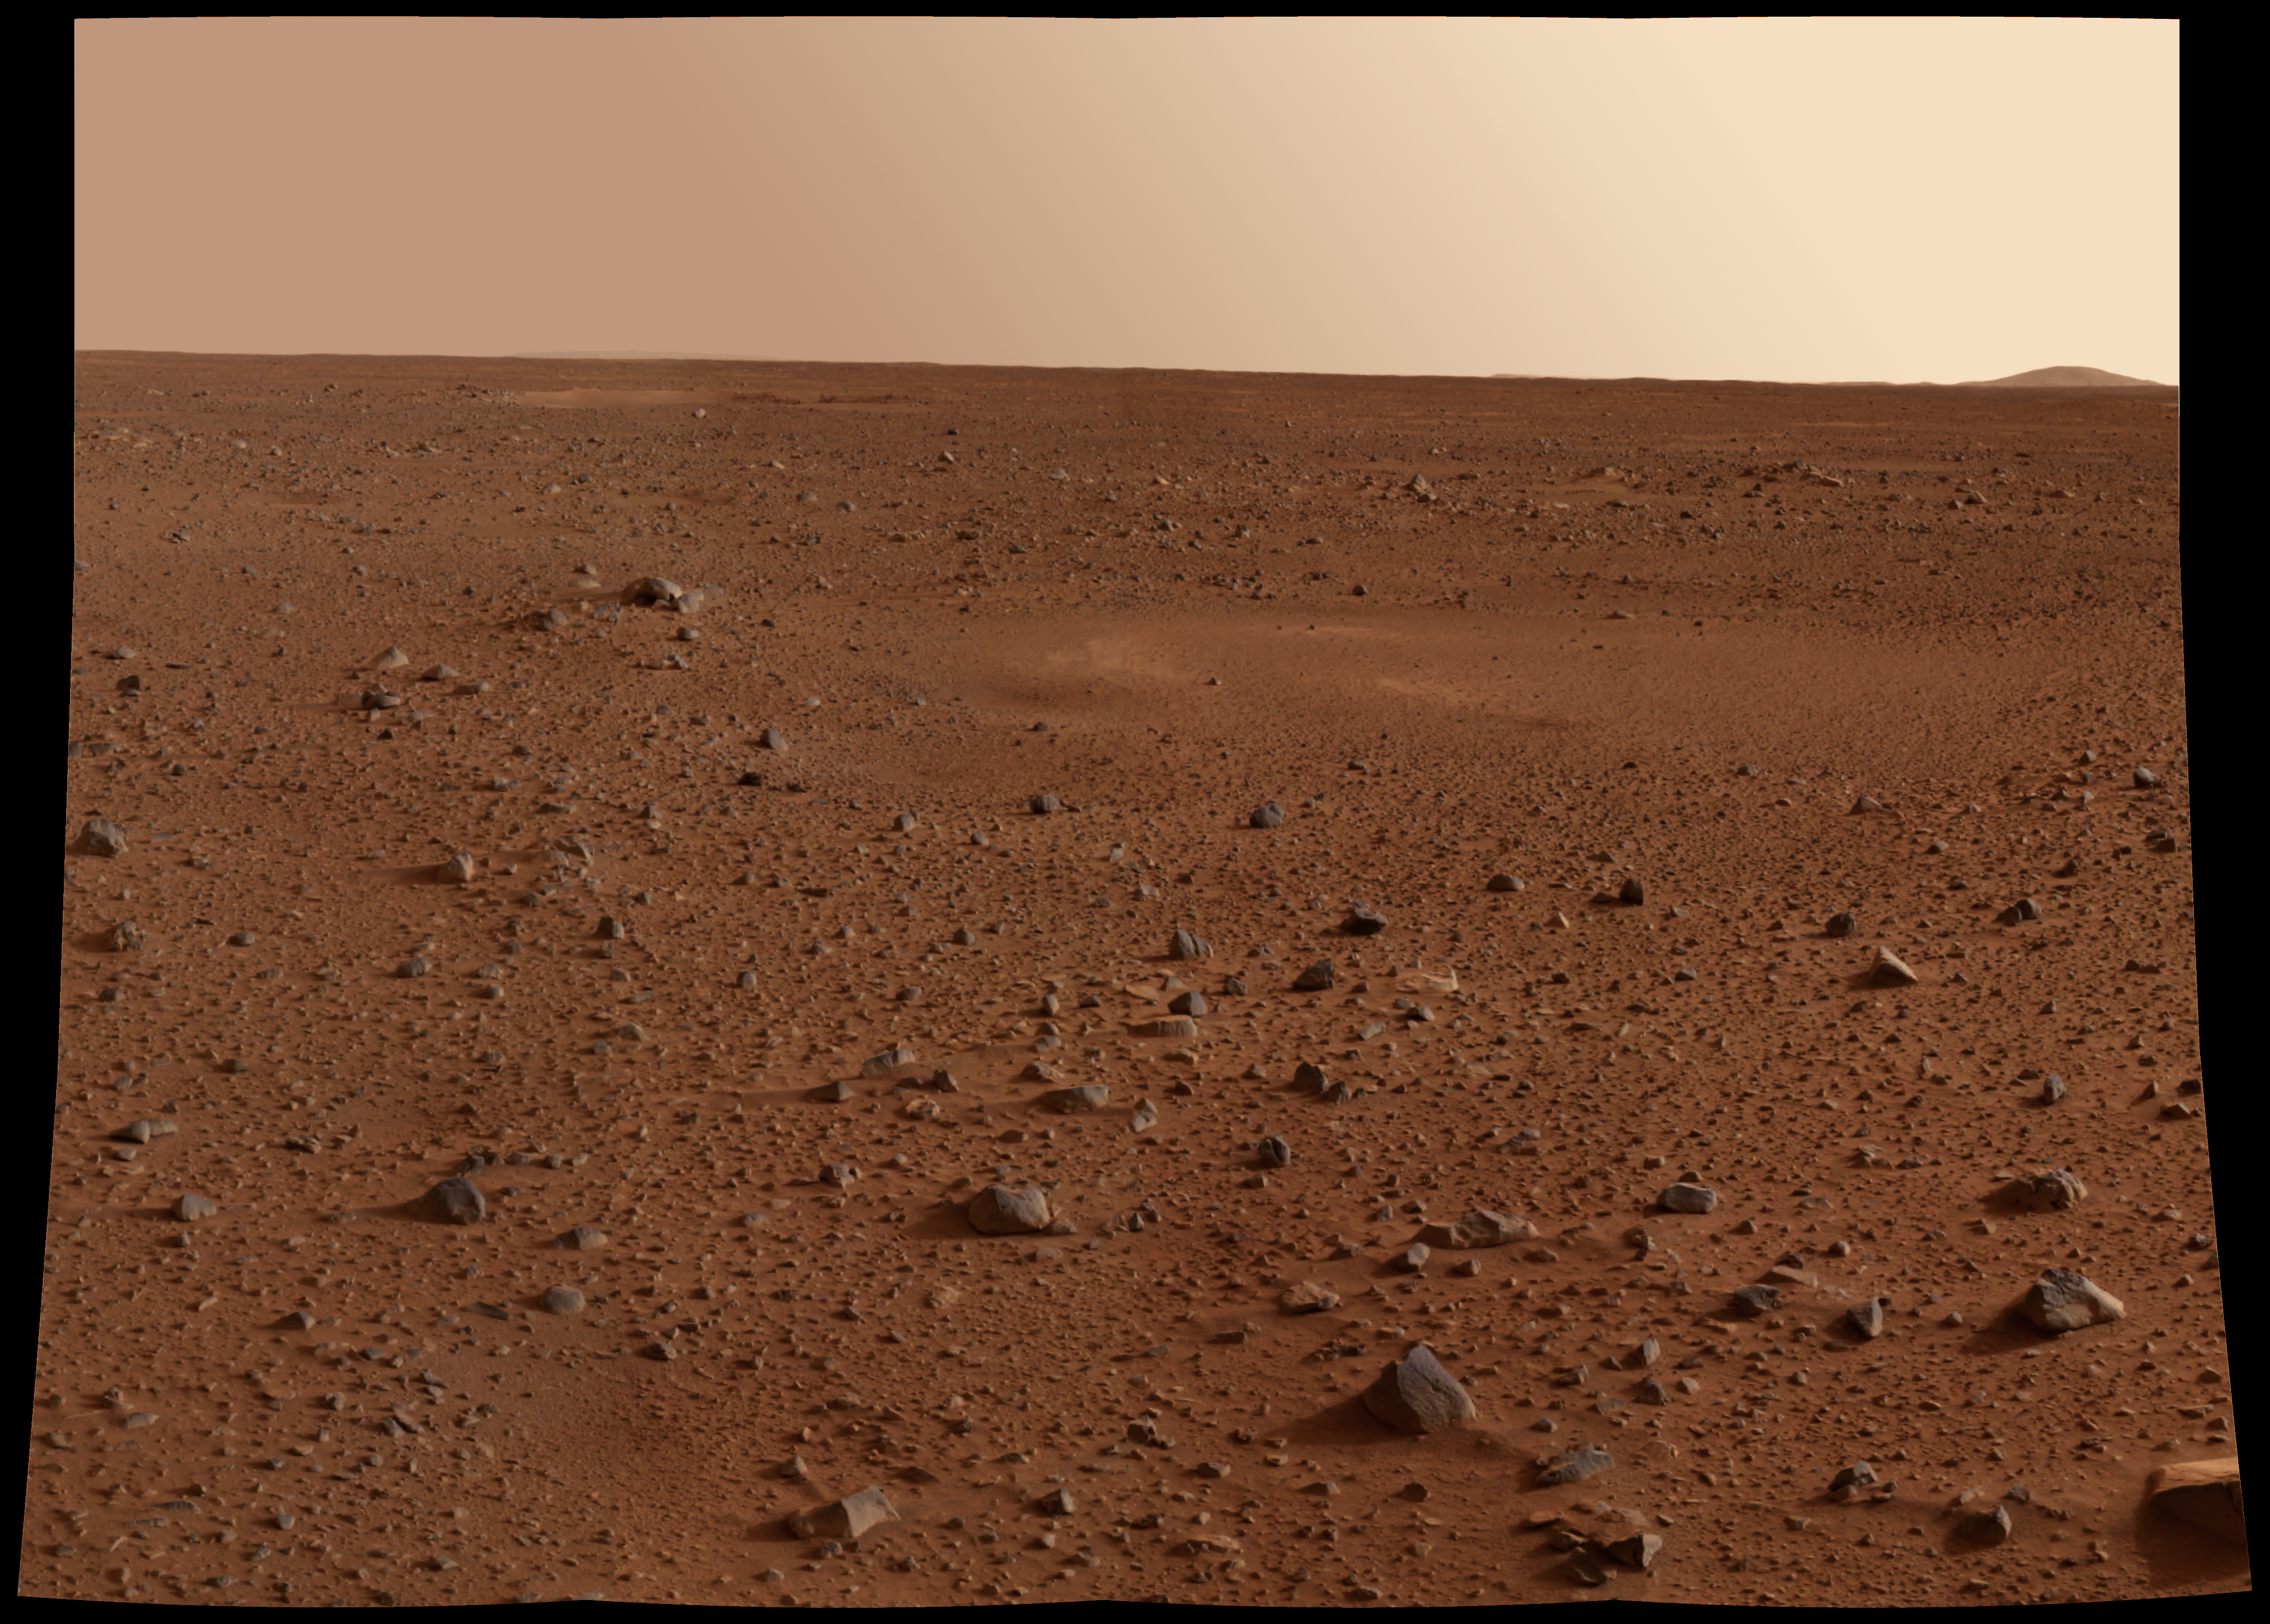

Rocks: Windows to History of Mars

This full-resolution image taken by the panoramic camera onboard the Mars Exploration Rover Spirit before it rolled off the lander shows the rocky surface of Mars. Scientists are eager to begin examining the rocks because, unlike soil, these “little time capsules” hold memories of the ancient processes that formed them. Data from the camera’s red, green and blue filters were combined to create this approximate true color picture.

Credit: NASA/JPL/Cornell